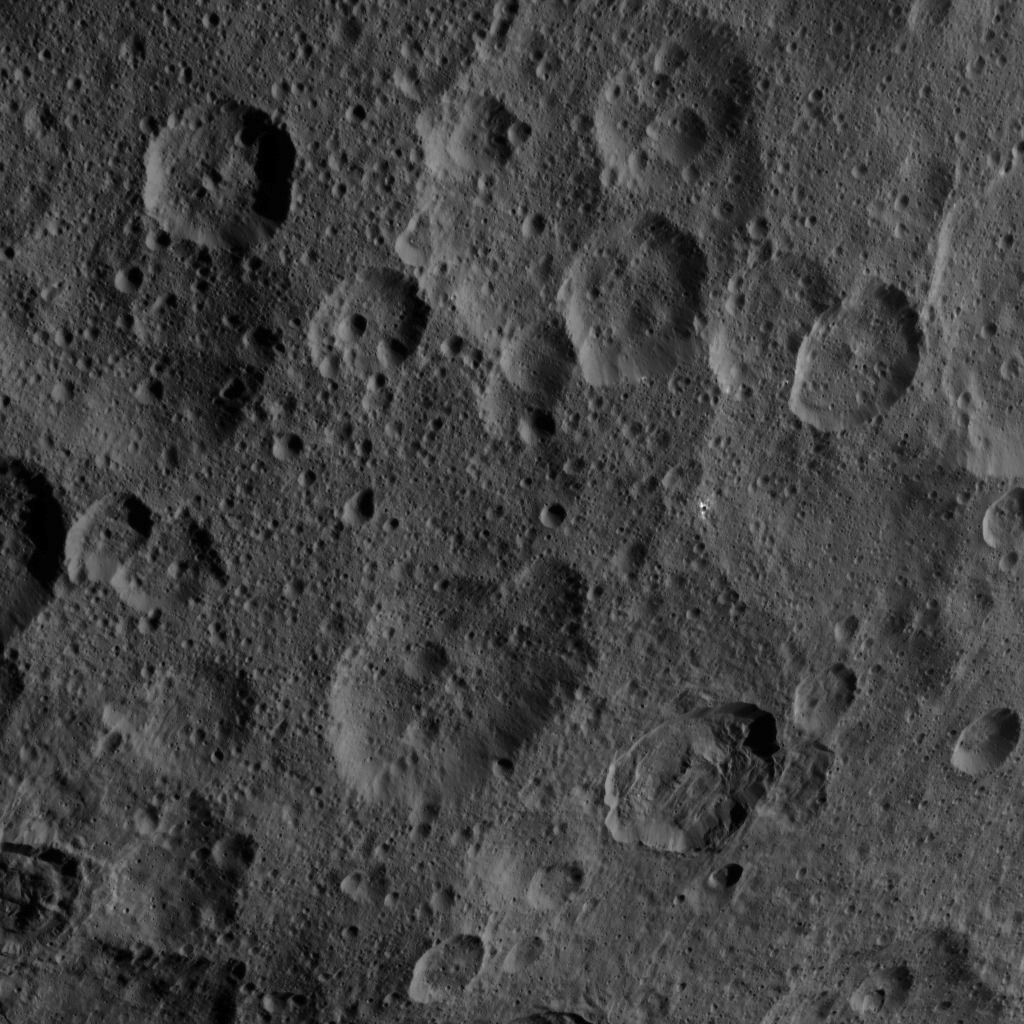

Dawn HAMO Image 44

This image, taken by NASA’s Dawn spacecraft, shows a portion of the northern hemisphere of dwarf planet Ceres from an altitude of 915 miles (1,470 kilometers). The image was taken on Sept. 21, 2015, and has a resolution of 450 feet (140 meters) per pixel.

Dawn’s mission is managed by JPL for NASA’s Science Mission Directorate in Washington. Dawn is a project of the directorate’s Discovery Program, managed by NASA’s Marshall Space Flight Center in Huntsville, Alabama. UCLA is responsible for overall Dawn mission science. Orbital ATK, Inc., in Dulles, Virginia, designed and built the spacecraft. The German Aerospace Center, the Max Planck Institute for Solar System Research, the Italian Space Agency and the Italian National Astrophysical Institute are international partners on the mission team.

Credit: NASA/JPL-Caltech/UCLA/MPS/DLR/IDA